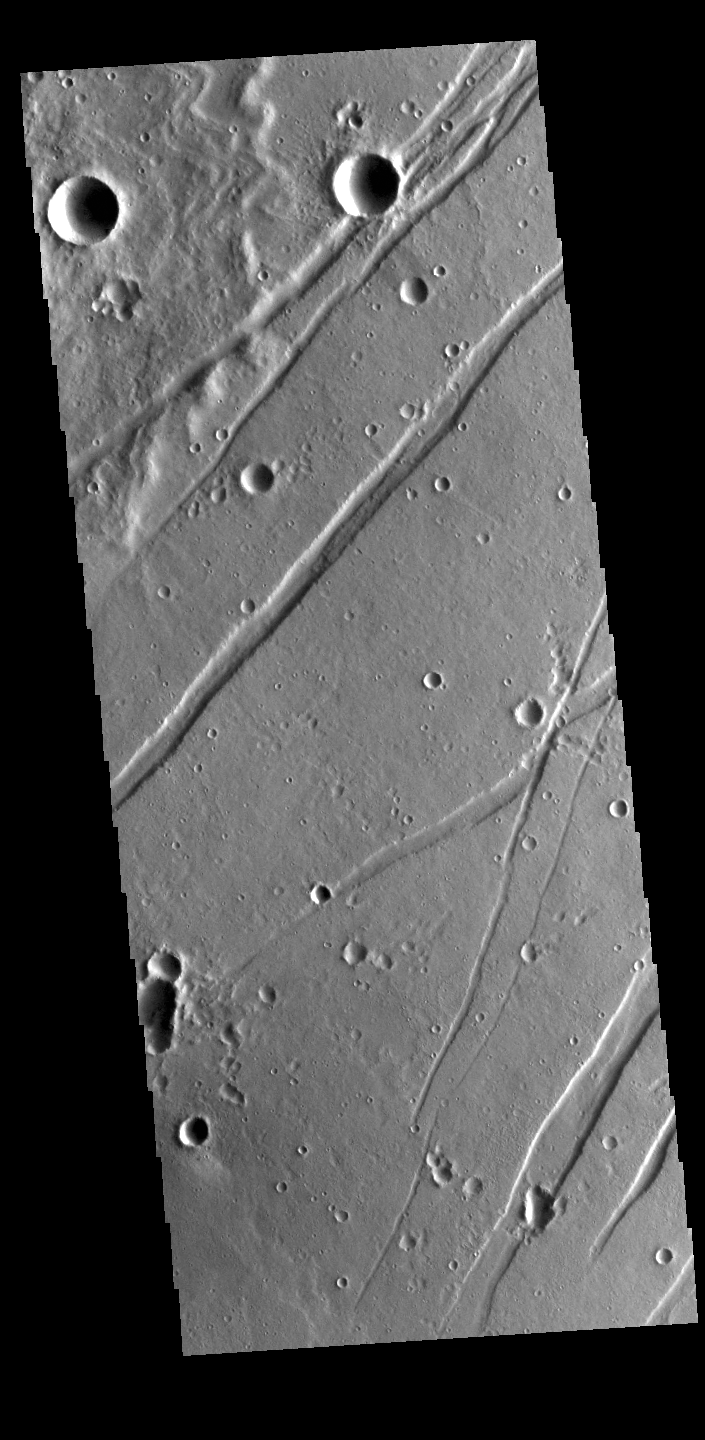

Labeatis Fossae

The linear depressions in this VIS image are graben called Labeatis Fossae. Graben are formed when extension between paired faults causes the material to move downward.

Credit: NASA/JPL-Caltech/ASU